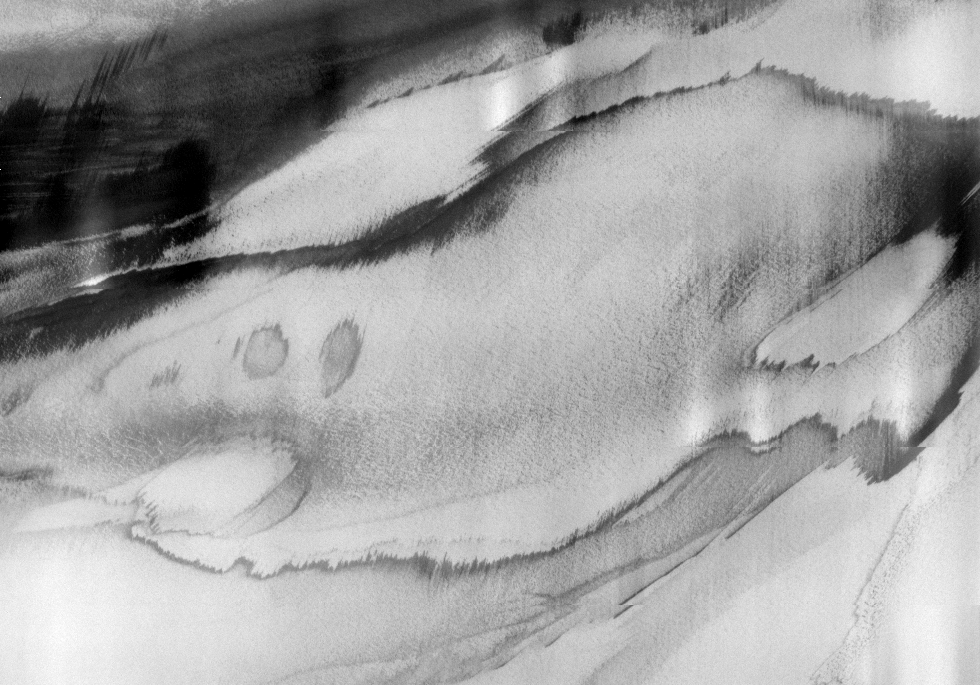

THEMIS Images as Art #48

Welcome to the second annual THEMIS ART MONTH. From Jan. 31 through March 4 we will be showcasing images for their aesthetic value, rather than their science content. Portions of these images resemble things in our everyday lives, from animals to letters of the alphabet. We hope you enjoy our fanciful look at Mars!

Is this the face of a Grey? Or just a domino mask discarded by a careless superhero?

Note: this THEMIS visual image has not been radiometrically nor geometrically calibrated for this preliminary release. An empirical correction has been performed to remove instrumental effects. A linear shift has been applied in the cross-track and down-track direction to approximate spacecraft and planetary motion. Fully calibrated and geometrically projected images will be released through the Planetary Data System in accordance with Project policies at a later time.

NASA’s Jet Propulsion Laboratory manages the 2001 Mars Odyssey mission for NASA’s Office of Space Science, Washington, D.C. The Thermal Emission Imaging System (THEMIS) was developed by Arizona State University, Tempe, in collaboration with Raytheon Santa Barbara Remote Sensing. The THEMIS investigation is led by Dr. Philip Christensen at Arizona State University. Lockheed Martin Astronautics, Denver, is the prime contractor for the Odyssey project, and developed and built the orbiter. Mission operations are conducted jointly from Lockheed Martin and from JPL, a division of the California Institute of Technology in Pasadena.

Credit: NASA/JPL/Arizona State University